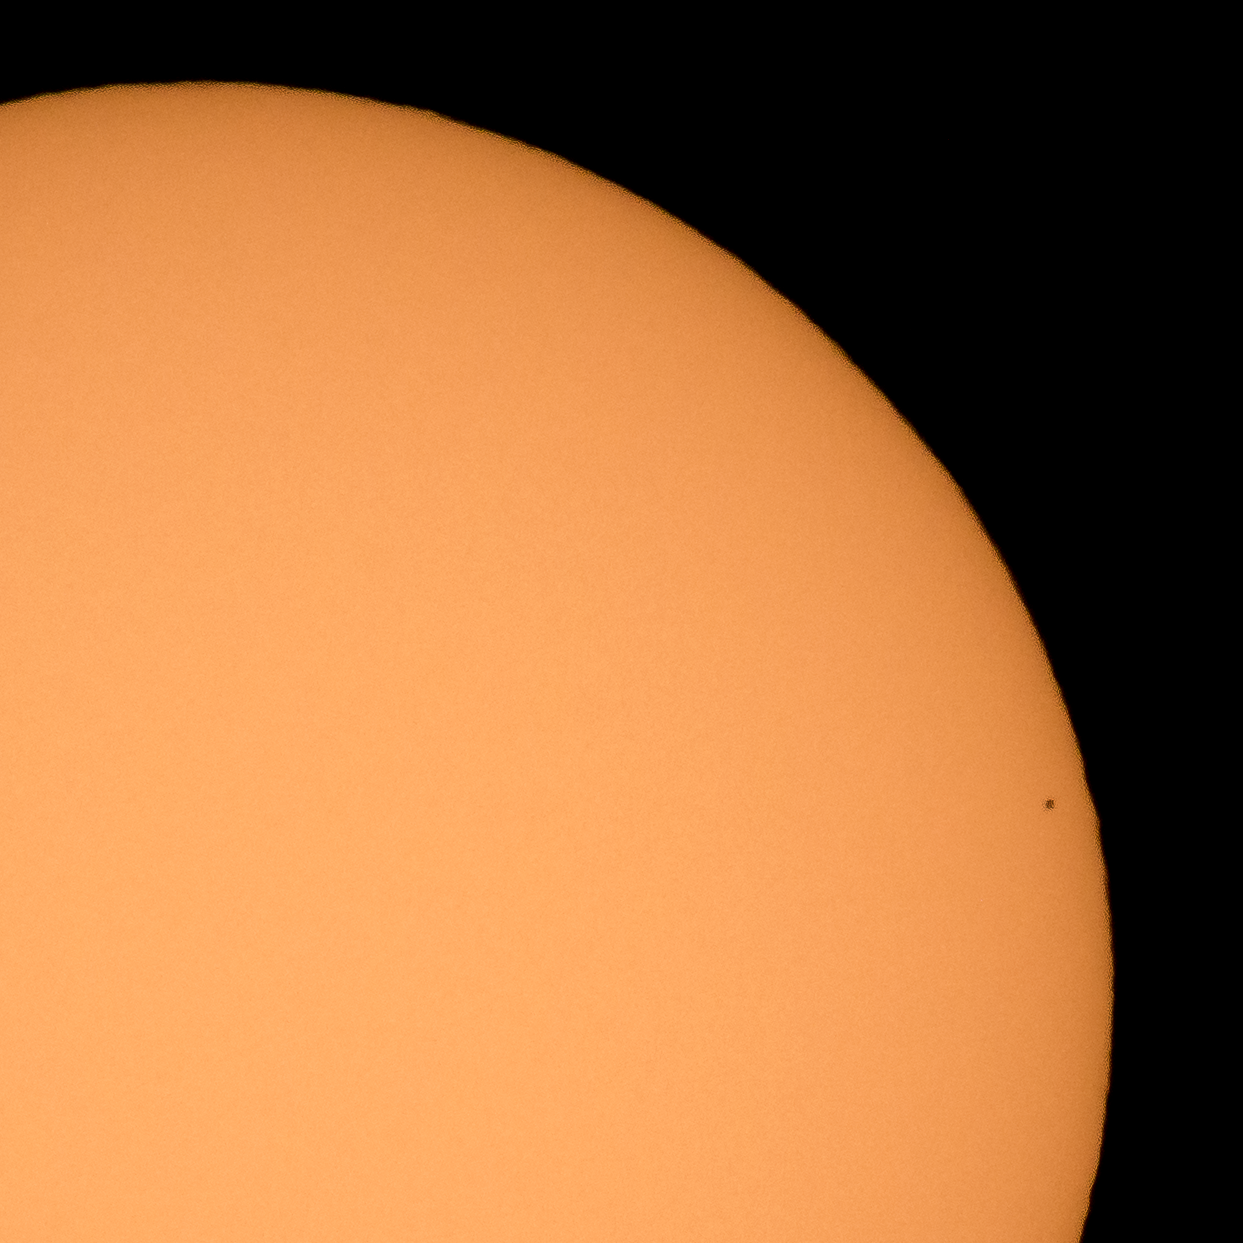

Mercury Solar Transit

The planet Mercury is seen in silhouette as it nearly completes transiting across the face of the Sun, Monday, Nov. 11, 2019, in Arlington, Virginia. Mercury’s last transit was in 2016. the next won't happen again until 2032.

Credit: NASA/Bill Ingalls